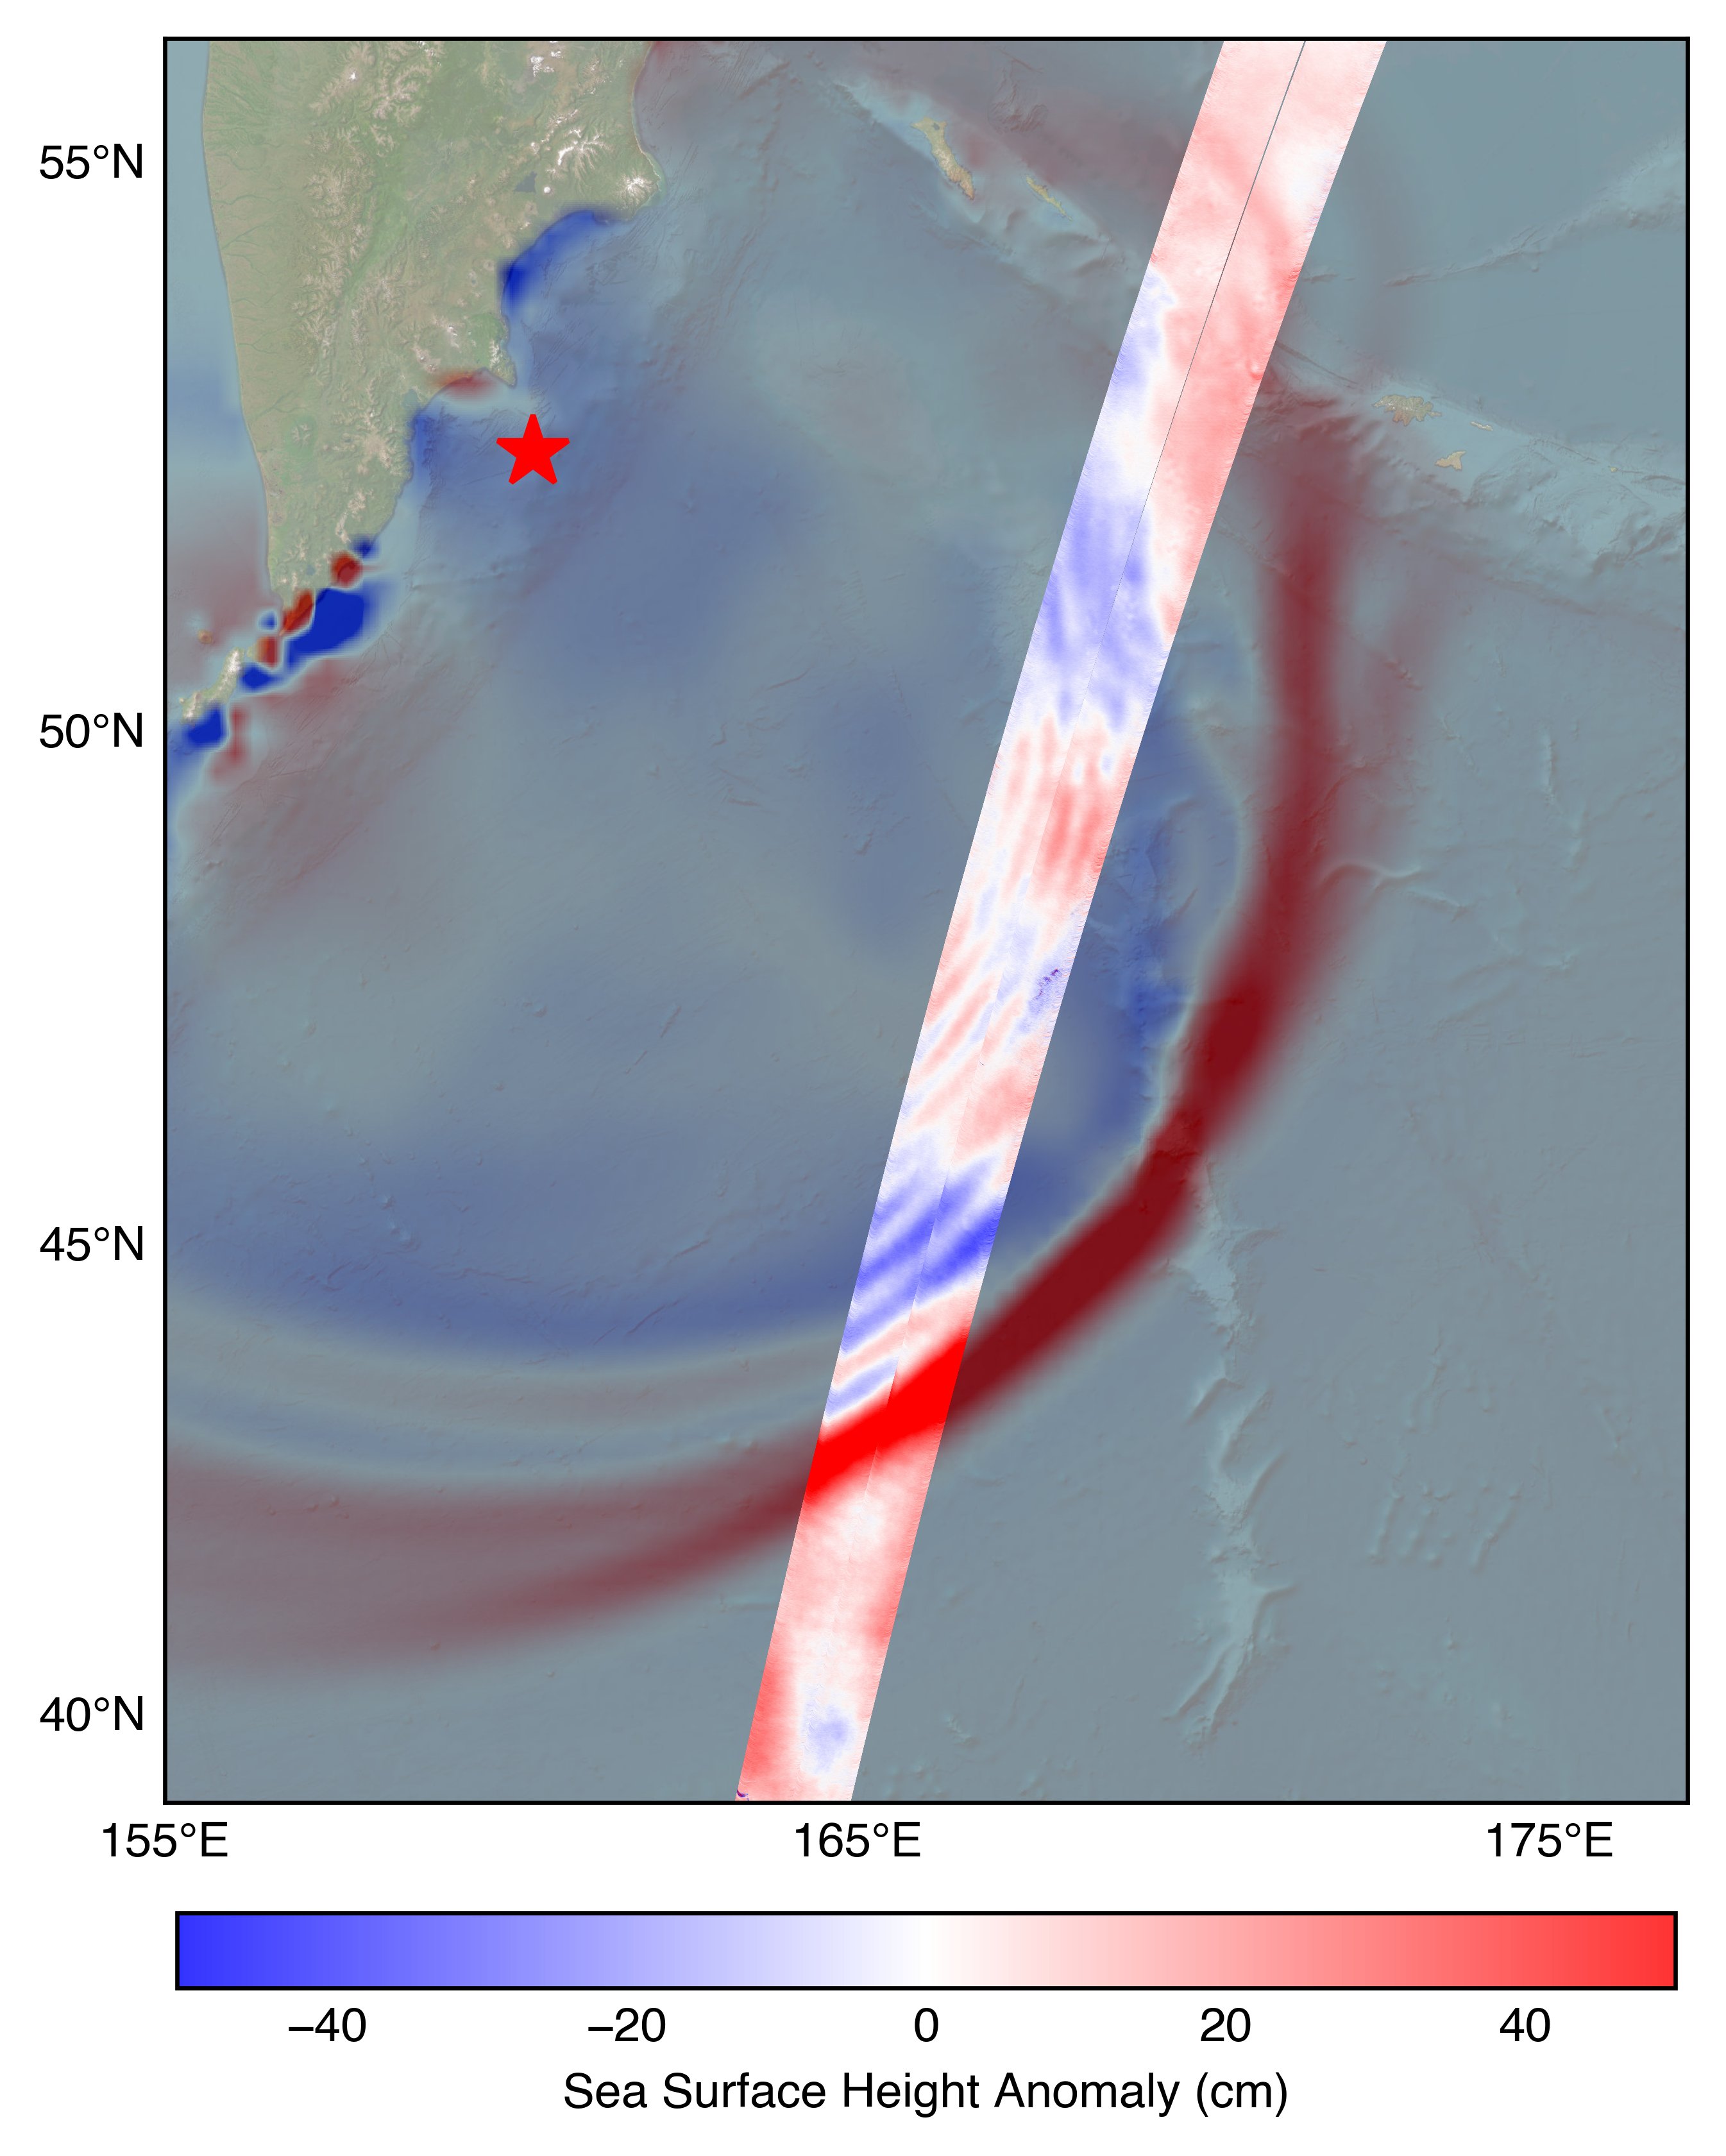

SWOT Satellite Measures Pacific Tsunami

The U.S.-French SWOT (Surface Water and Ocean Topography) satellite captured the leading edge of a tsunami wave that rolled through the Pacific Ocean on July 30, 2025 (11:25 a.m. local time), in the wake of a magnitude 8.8 earthquake that struck Russia’s Kamchatka Peninsula. The satellite captured the data about 70 minutes after the earthquake struck.

The SWOT sea level measurements, shown in the highlighted swath from the satellite’s ground track, is plotted against a tsunami forecast model from the National Oceanic and Atmospheric Administration (NOAA) Center for Tsunami Research in the background. A red star marks the location of the earthquake.

The measurements show a wave height exceeding 1.5 feet (45 centimeters) as well as a look at the shape and direction of travel of the leading edge of the wave (indicated in red). Researchers noted that while the wave height might seem small, tsunamis extend from the seafloor to the ocean surface. A seemingly small wave in the open ocean can become much larger in shallower coastal waters.

The SWOT satellite was jointly developed by NASA and the French space agency CNES (Centre National d’Études Spatiales), with contributions from the Canadian Space Agency (CSA) and the UK Space Agency. NASA JPL, managed for the agency by Caltech in Pasadena, California, leads the U.S. component of the project. For the flight system payload, NASA provided the Ka-band radar interferometer (KaRIn) instrument, a GPS science receiver, a laser retroreflector, a two-beam microwave radiometer, and NASA instrument operations. The Doppler Orbitography and Radioposition Integrated by Satellite system, the dual frequency Poseidon altimeter (developed by Thales Alenia Space), the KaRIn radio-frequency subsystem (together with Thales Alenia Space and with support from the UK Space Agency), the satellite platform, and ground operations were provided by CNES. The KaRIn high-power transmitter assembly was provided by CSA.

Credit: NASA/JPL-Caltech